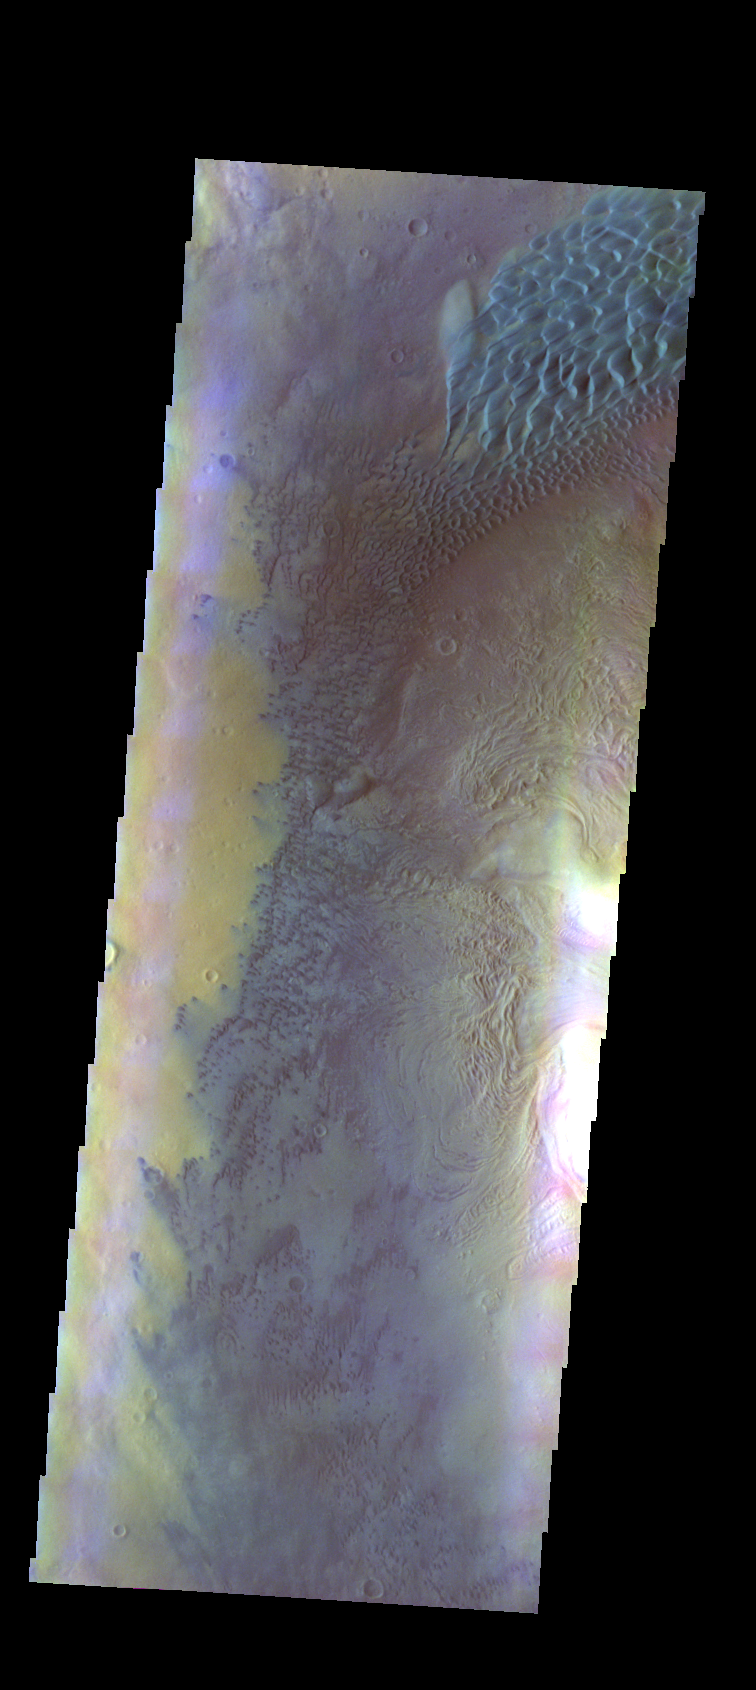

Investigating Mars: Moreux Crater

This image of Moreux Crater shows the western floor of the crater and the multitude of sand dunes that are found on the floor of the crater. A large sand sheet with surface dunes forms is located at the top of the image, and smaller individual dunes stretch from the bottom of the sand sheet to the bottom of the image. In this false color image sand dunes are “blue.” Moreux Crater is located in northern Arabia Terra and has a diameter of 138 kilometers.

The THEMIS VIS camera contains 5 filters. The data from different filters can be combined in multiple ways to create a false color image. These false color images may reveal subtle variations of the surface not easily identified in a single band image.

The Odyssey spacecraft has spent over 15 years in orbit around Mars, circling the planet more than 69000 times. It holds the record for longest working spacecraft at Mars. THEMIS, the IR/VIS camera system, has collected data for the entire mission and provides images covering all seasons and lighting conditions. Over the years many features of interest have received repeated imaging, building up a suite of images covering the entire feature. From the deepest chasma to the tallest volcano, individual dunes inside craters and dune fields that encircle the north pole, channels carved by water and lava, and a variety of other feature, THEMIS has imaged them all. For the next several months the image of the day will focus on the Tharsis volcanoes, the various chasmata of Valles Marineris, and the major dunes fields. We hope you enjoy these images!

Credit: NASA/JPL-Caltech/ASU